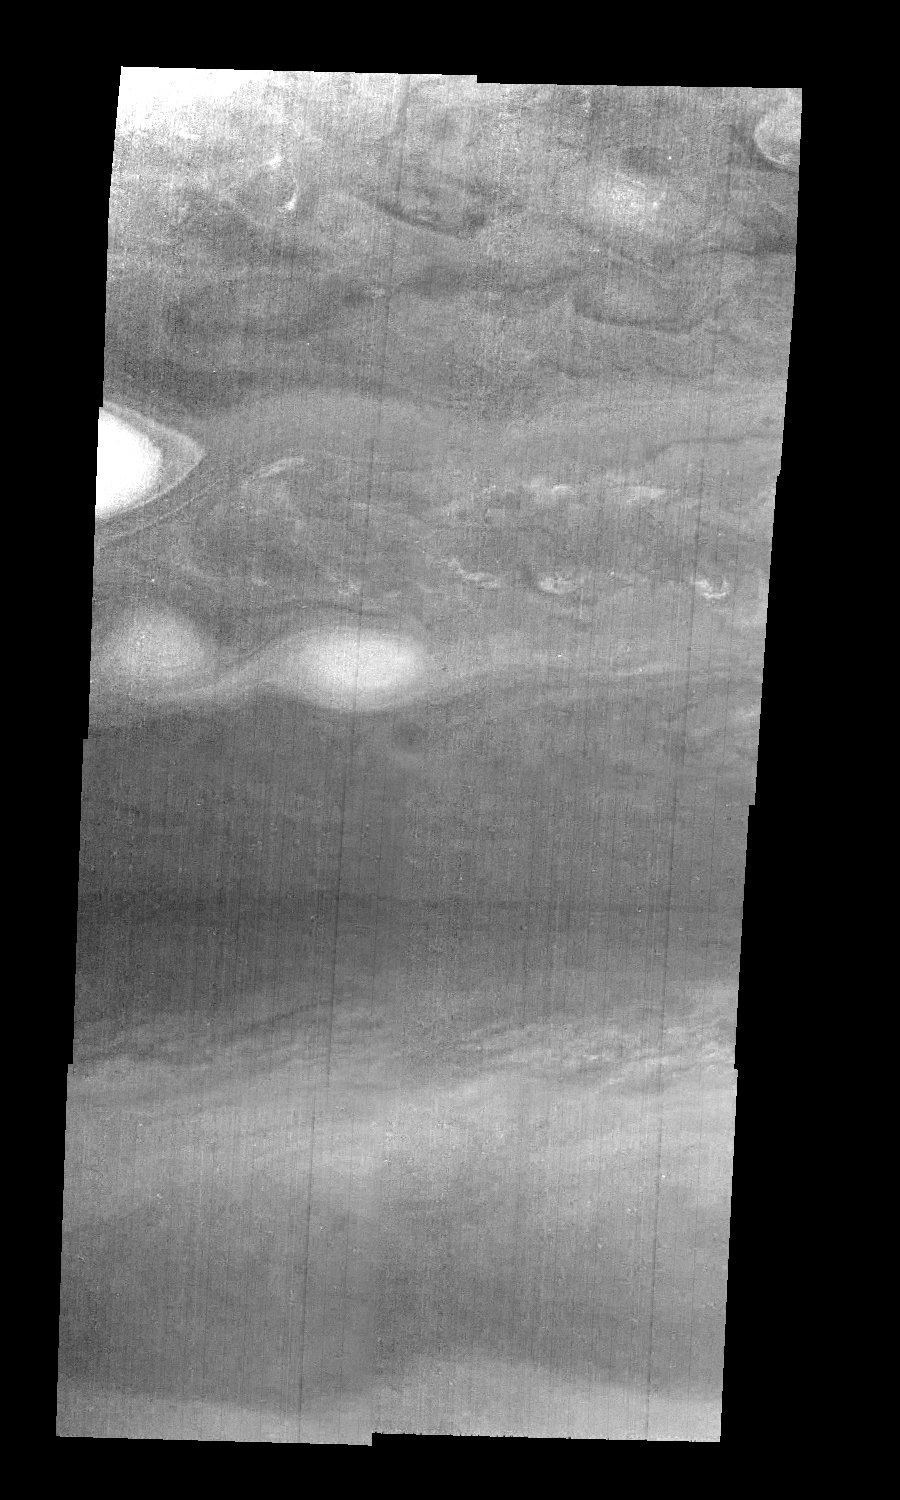

Jupiter’s Northern Hemisphere in a Methane Band (Time Set 1)

Mosaic of Jupiter’s northern hemisphere between 10 and 50 degrees latitude. Jupiter’s atmospheric circulation is dominated by alternating eastward and westward jets from equatorial to polar latitudes. The direction and speed of these jets in part determine the color and texture of the clouds seen in this mosaic. Also visible are several other common Jovian cloud features, including large white ovals, bright spots, dark spots, interacting vortices, and turbulent chaotic systems. The north-south dimension of each of the two interacting vortices in the upper half of the mosaic is about 3500 kilometers.

Light at 889 nanometers is strongly absorbed by atmospheric methane. This mosaic shows the features of a hazy cloud layer tens of kilometers above Jupiter’s main visible cloud deck. This haze varies in height but appears to be present over the entire region. Small patches of very bright clouds may be similar to terrestrial thunderstorms.

North is at the top. The images are projected on a sphere, with features being foreshortened towards the north. The smallest resolved features are tens of kilometers in size. These images were taken on April 3, 1997, at a range of 1.4 million kilometers by the Solid State Imaging system on NASA’s Galileo spacecraft.

The Jet Propulsion Laboratory, Pasadena, CA manages the mission for NASA’s Office of Space Science, Washington, DC.

Credit: NASA/JPL-Caltech